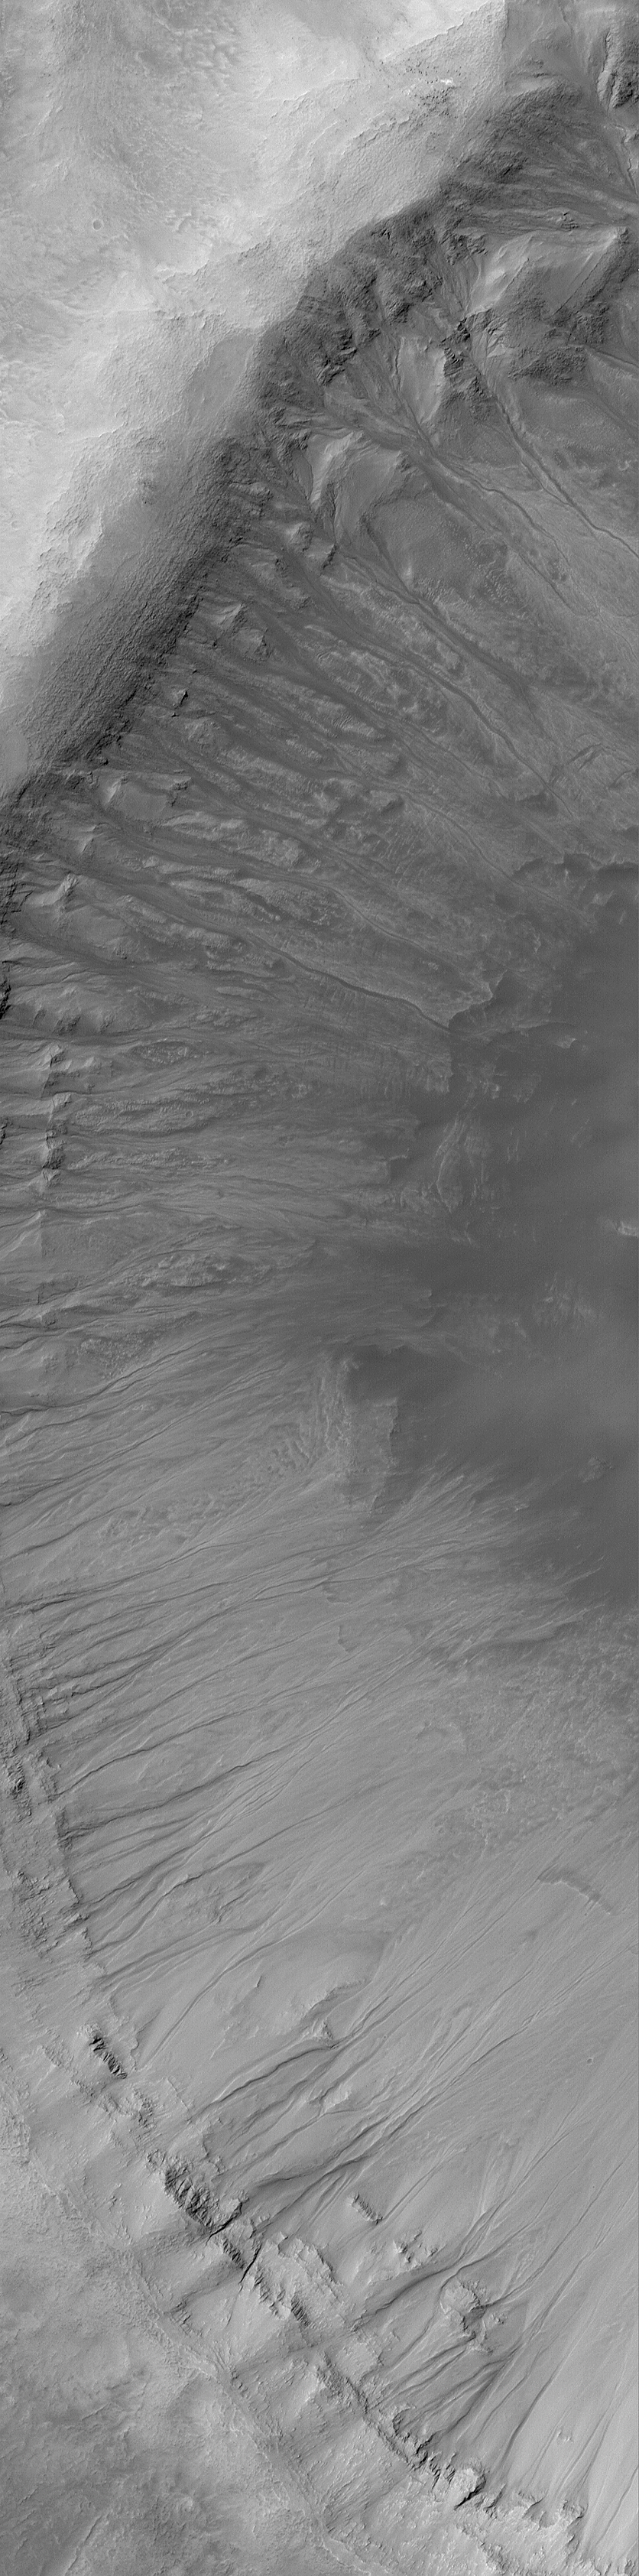

Gullies in Crater Wall

6 April 2004
This Mars Global Surveyor (MGS) Mars Orbiter Camera (MOC) image shows gullies in the wall of a large impact crater in Newton Basin near 41.9°S, 158.1°W. Such gullies may have formed by downslope movement of wet debris–i.e., water. Unfortunately, because the responsible fluid (if there was one) is no longer present today, only the geomorphology of the channels and debris aprons can be used to deduce that water might have been involved. The image covers an area about 3 km (1.9 mi) across. Sunlight illuminates the scene from the upper left.

Credit: NASA/JPL/Malin Space Science Systems